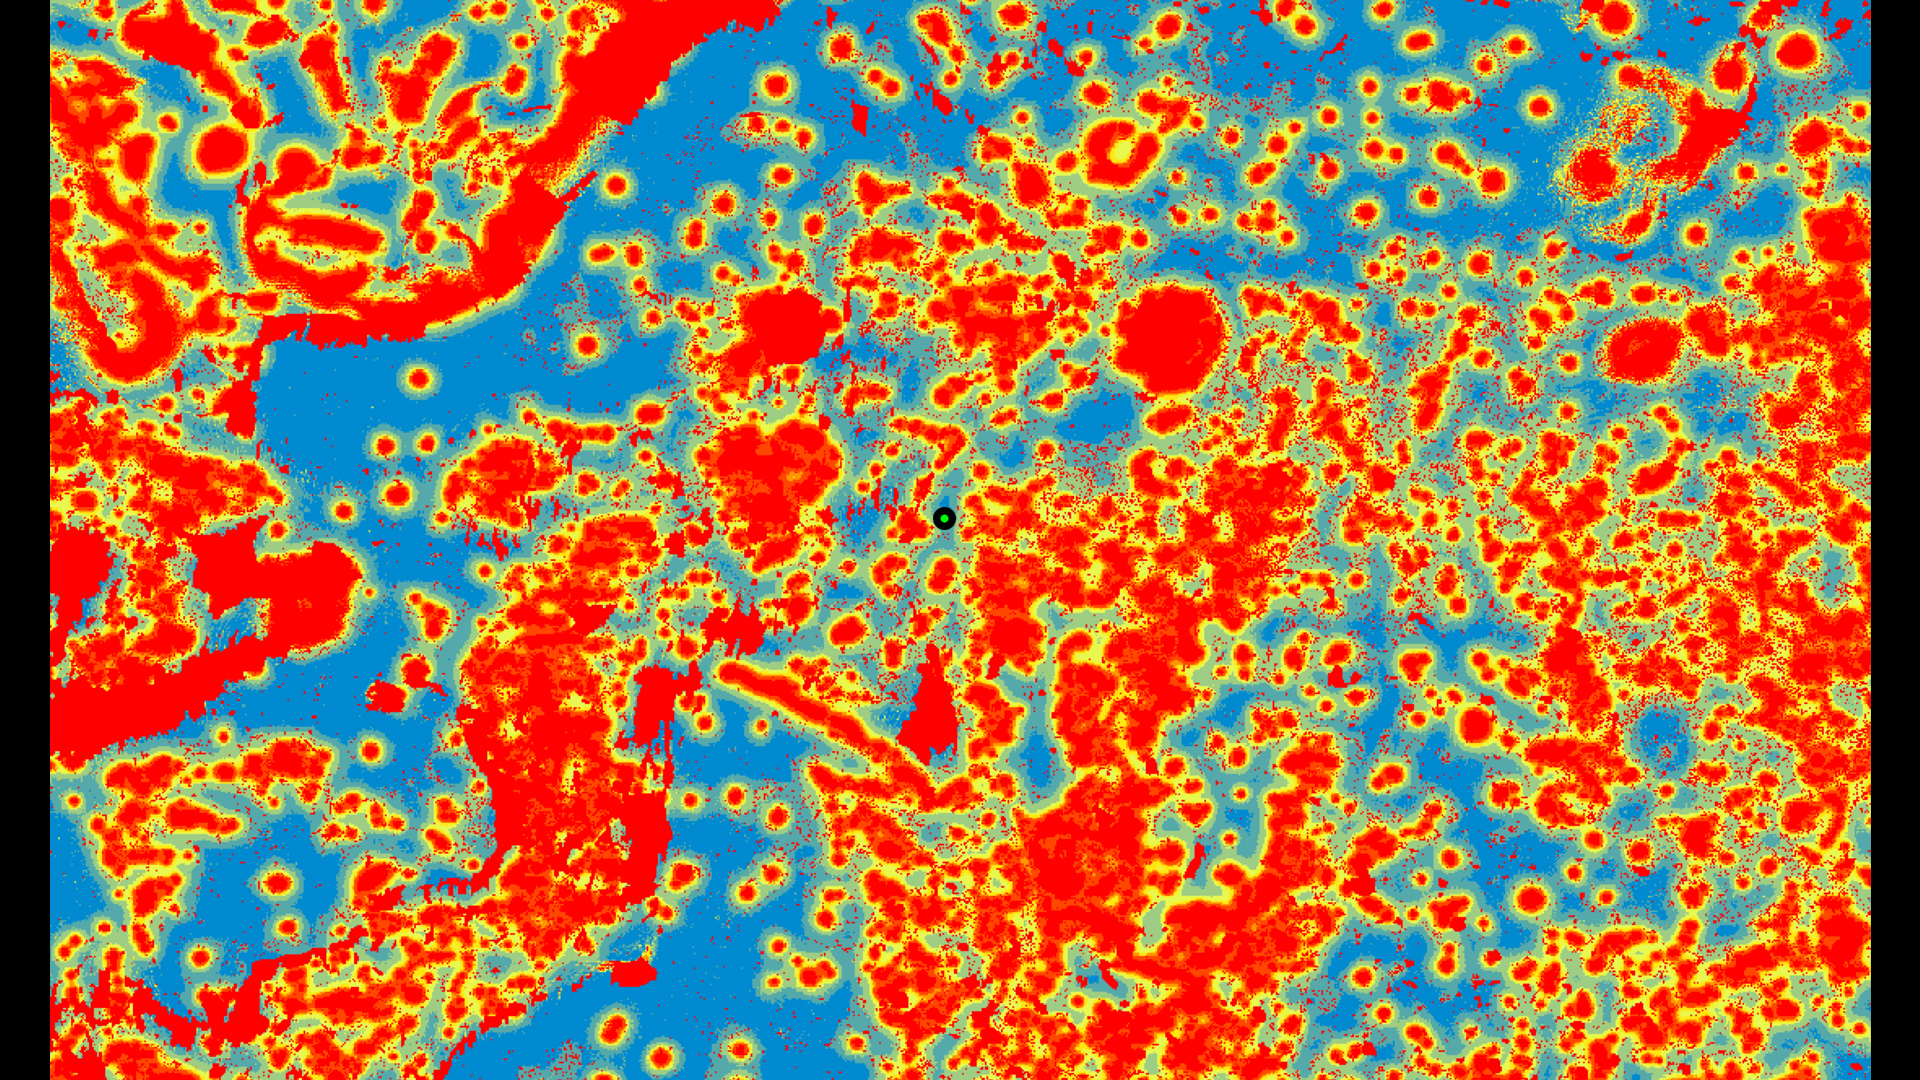

Avoiding Hazards at Jezero Crater

NASA’s Perseverance rover was able to use its new Terrain-Relative Navigation technology to avoid hazards and find a safe place to land in Jezero Crater on Mars. In this graphic, the blue areas are considered safe zones and red are considered more dangerous. Perseverance’s landing spot is marked with a green dot. A version with an arrow makes the landing site easier to see.

A key objective for Perseverance’s mission on Mars is astrobiology, including the search for signs of ancient microbial life. The rover will characterize the planet’s geology and past climate, pave the way for human exploration of the Red Planet, and be the first mission to collect and cache Martian rock and regolith (broken rock and dust).

Subsequent NASA missions, in cooperation with ESA (European Space Agency), would send spacecraft to Mars to collect these sealed samples from the surface and return them to Earth for in-depth analysis.

The Mars 2020 mission is part of a larger program that includes missions to the Moon as a way to prepare for human exploration of the Red Planet.

JPL, which is managed for NASA by Caltech in Pasadena, California, built and manages operations of the Perseverance rover.

Credit: NASA/JPL-Caltech